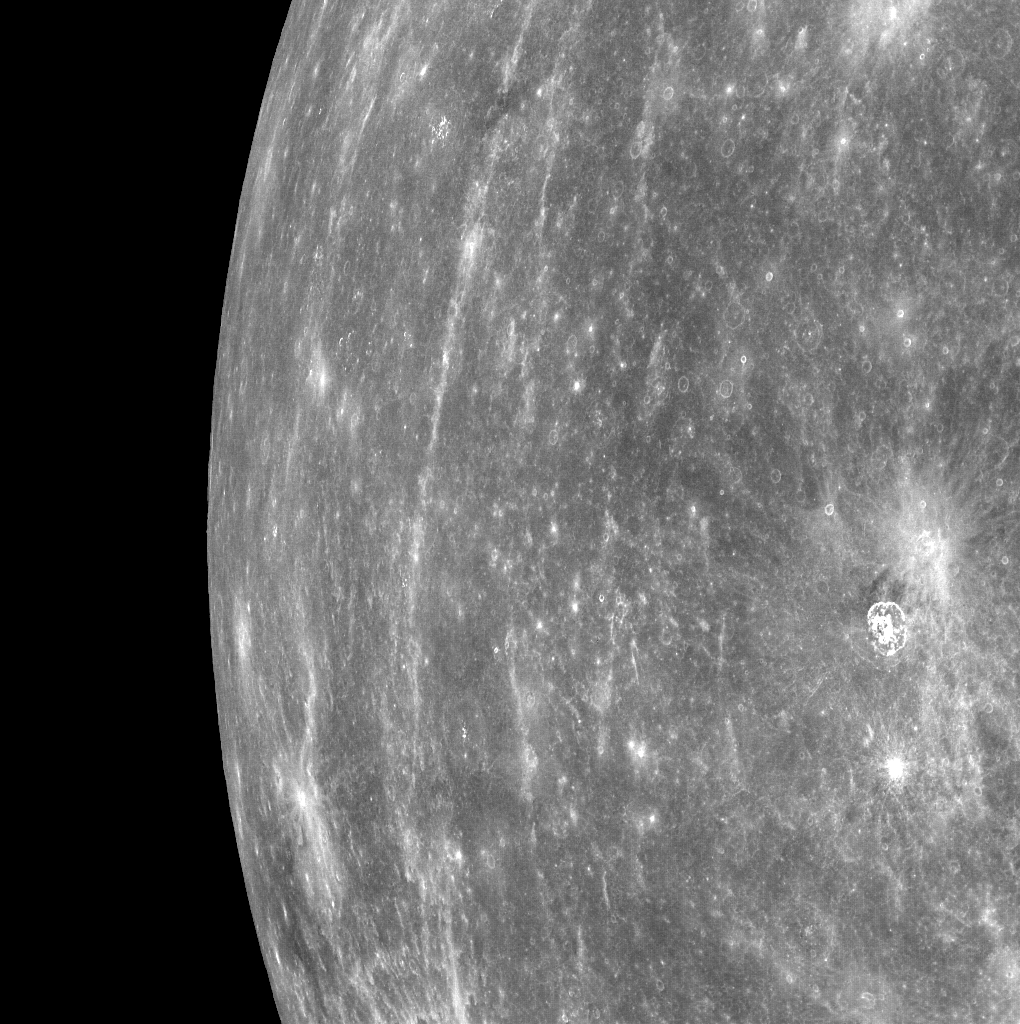

From Orbit, Looking toward Mercury's Horizon

NASA image acquired: March 29, 2011 MESSENGER acquired this image of Mercury's horizon as the spacecraft was moving northward along the first orbit during which MDIS was turned on. Bright rays from Hokusai can be seen running north to south in the image. MDIS frequently acquired images that contained Mercury's horizon during the mission's three Mercury flybys. (Visit these links to see examples of horizon images from Mercury flyby 1, Mercury flyby 2, and Mercury flyby 3.) However, now that MESSENGER is in orbit about Mercury, views of Mercury's horizon in the images will be much less common. The field of view for MDIS will generally be filled with Mercury's surface as the instrument maps out the planet's geology in high resolution, stereo, and color. Occasionally, in order to obtain images of a certain portion of Mercury's surface, the horizon will also be visible. On March 17, 2011 (March 18, 2011, UTC), MESSENGER became the first spacecraft to orbit the planet Mercury. The mission is currently in its commissioning phase, during which spacecraft and instrument performance are verified through a series of specially designed checkout activities. In the course of the one-year primary mission, the spacecraft's seven scientific instruments and radio science investigation will unravel the history and evolution of the Solar System's innermost planet. Visit the Why Mercury? section of this website to learn more about the science questions that the MESSENGER mission has set out to answer.

Credit: NASA/Johns Hopkins University Applied Physics Laboratory/Carnegie Institution of Washington